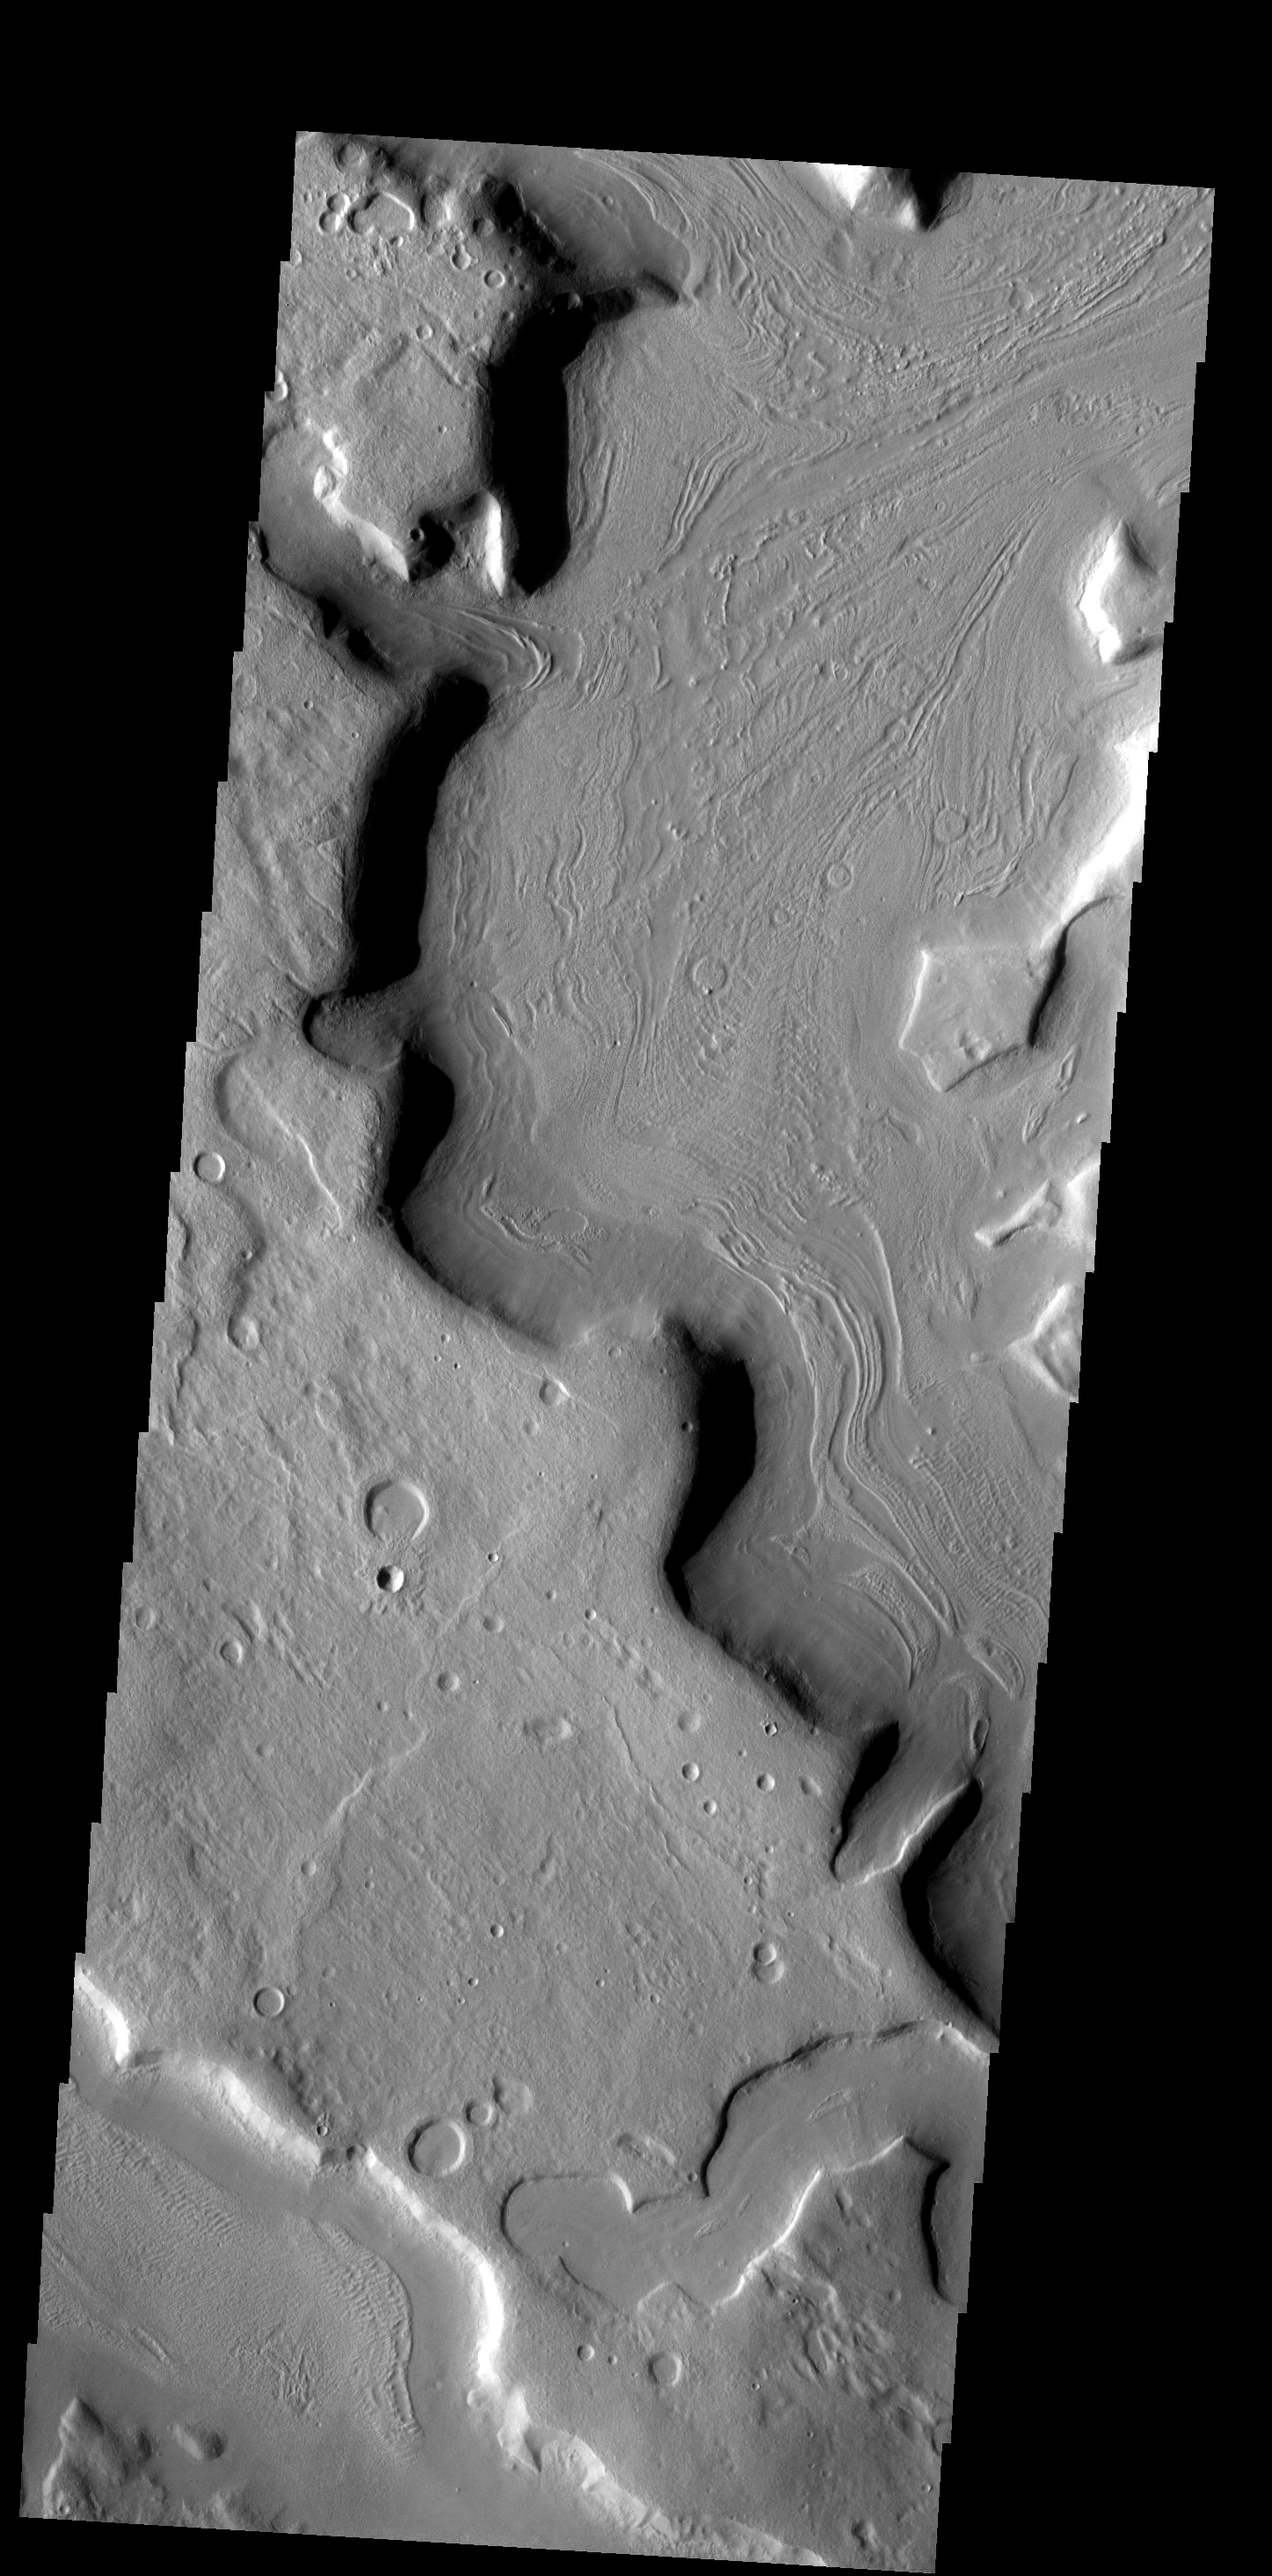

Channel “Flow”

The odd pattern on the floor of this channel suggests that a volitile such as ice played a part in its formation.

Image information: VIS instrument. Latitude 39.5N, Longitude 33.8E. 19 meter/pixel resolution.

Please see the THEMIS Data Citation Note for details on crediting THEMIS images.

Note: this THEMIS visual image has not been radiometrically nor geometrically calibrated for this preliminary release. An empirical correction has been performed to remove instrumental effects. A linear shift has been applied in the cross-track and down-track direction to approximate spacecraft and planetary motion. Fully calibrated and geometrically projected images will be released through the Planetary Data System in accordance with Project policies at a later time.

NASA’s Jet Propulsion Laboratory manages the 2001 Mars Odyssey mission for NASA’s Office of Space Science, Washington, D.C. The Thermal Emission Imaging System (THEMIS) was developed by Arizona State University, Tempe, in collaboration with Raytheon Santa Barbara Remote Sensing. The THEMIS investigation is led by Dr. Philip Christensen at Arizona State University. Lockheed Martin Astronautics, Denver, is the prime contractor for the Odyssey project, and developed and built the orbiter. Mission operations are conducted jointly from Lockheed Martin and from JPL, a division of the California Institute of Technology in Pasadena.

Credit: NASA/JPL/ASU